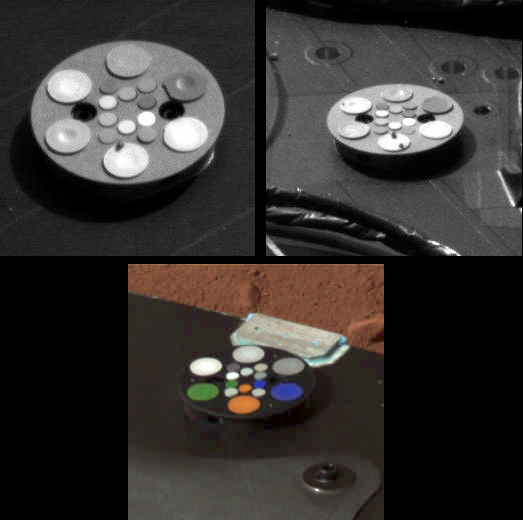

Phoenix Color Targets

These images of three Phoenix color targets were taken on sols 1 and 2 by the Surface Stereo Imager (SSI) on board the Phoenix lander. The bottom target was imaged in approximate color (SSI’s red, green, and blue filters: 600, 530, and 480 nanometers), while the others were imaged with an infrared filter (750 nanometers). All of them will be imaged many times over the mission to monitor the color calibration of the camera. The two at the top show grains 2 to 3 millimeters in size that were likely lifted to the Phoenix deck during landing. Each of the large color chips on each target contains a strong magnet to protect the interior material from Mars’ magnetic dust.

The Phoenix Mission is led by the University of Arizona, Tucson, on behalf of NASA. Project management of the mission is by NASA’s Jet Propulsion Laboratory, Pasadena, Calif. Spacecraft development is by Lockheed Martin Space Systems, Denver.

Photojournal Note: As planned, the Phoenix lander, which landed May 25, 2008 23:53 UTC, ended communications in November 2008, about six months after landing, when its solar panels ceased operating in the dark Martian winter.

Credit: NASA/JPL-Caltech/University of Arizona/Texas A&M University